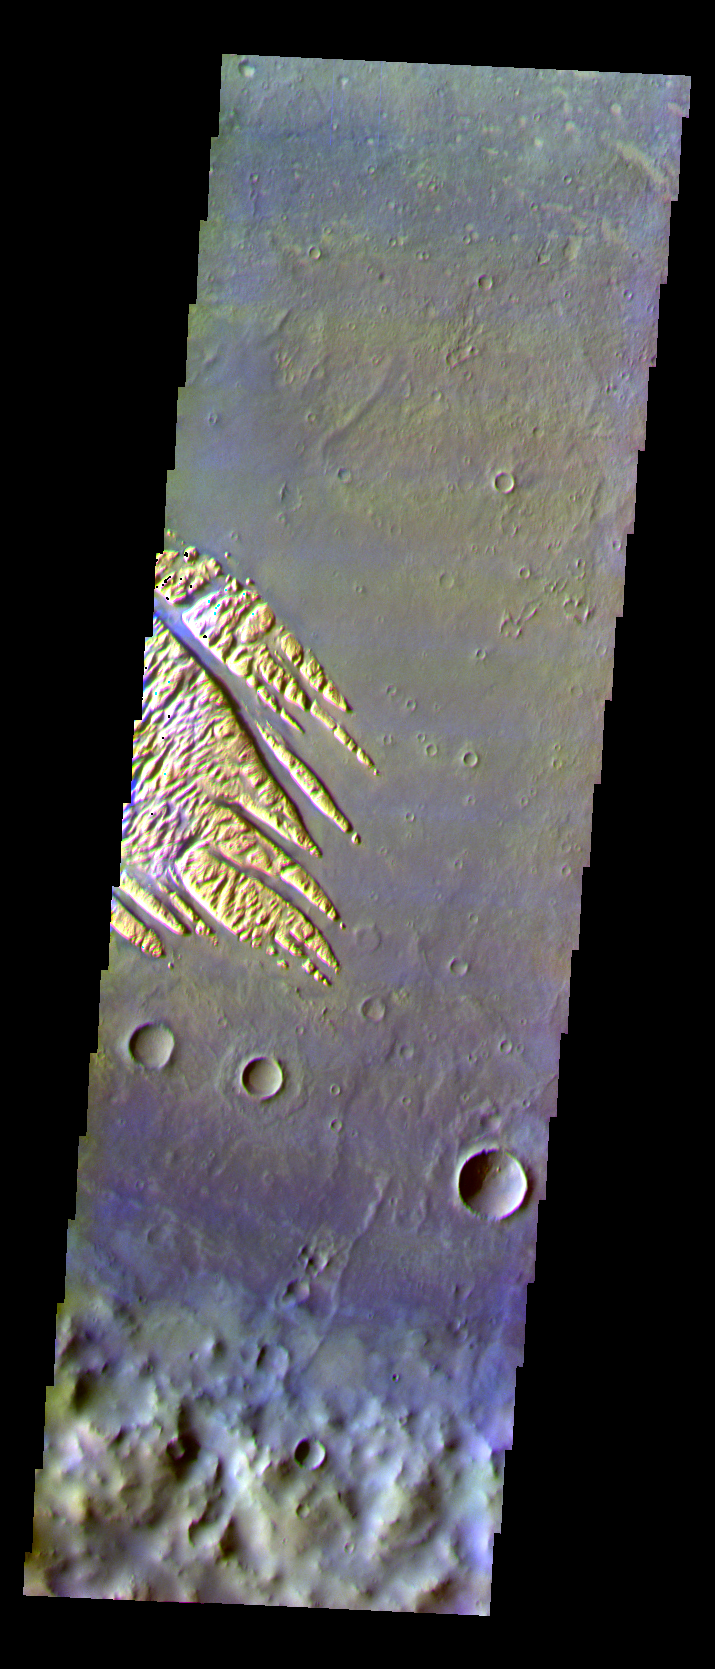

White Rock in False Color

The THEMIS VIS camera is capable of capturing color images of the Martian surface using five different color filters. In this mode of operation, the spatial resolution and coverage of the image must be reduced to accommodate the additional data volume produced from using multiple filters. To make a color image, three of the five filter images (each in grayscale) are selected. Each is contrast enhanced and then converted to a red, green, or blue intensity image. These three images are then combined to produce a full color, single image. Because the THEMIS color filters don’t span the full range of colors seen by the human eye, a color THEMIS image does not represent true color. Also, because each single-filter image is contrast enhanced before inclusion in the three-color image, the apparent color variation of the scene is exaggerated. Nevertheless, the color variation that does appear is representative of some change in color, however subtle, in the actual scene. Note that the long edges of THEMIS color images typically contain color artifacts that do not represent surface variation.

This false color image shows the wind eroded deposit in Pollack Crater called “White Rock.” This image was collected during the Southern Fall Season.

Image information: VIS instrument. Latitude -8, Longitude 25.2 East (334.8 West). 0 meter/pixel resolution.

Note: this THEMIS visual image has not been radiometrically nor geometrically calibrated for this preliminary release. An empirical correction has been performed to remove instrumental effects. A linear shift has been applied in the cross-track and down-track direction to approximate spacecraft and planetary motion. Fully calibrated and geometrically projected images will be released through the Planetary Data System in accordance with Project policies at a later time.

NASA’s Jet Propulsion Laboratory manages the 2001 Mars Odyssey mission for NASA’s Office of Space Science, Washington, D.C. The Thermal Emission Imaging System (THEMIS) was developed by Arizona State University, Tempe, in collaboration with Raytheon Santa Barbara Remote Sensing. The THEMIS investigation is led by Dr. Philip Christensen at Arizona State University. Lockheed Martin Astronautics, Denver, is the prime contractor for the Odyssey project, and developed and built the orbiter. Mission operations are conducted jointly from Lockheed Martin and from JPL, a division of the California Institute of Technology in Pasadena.

Credit: NASA/JPL/Arizona State University